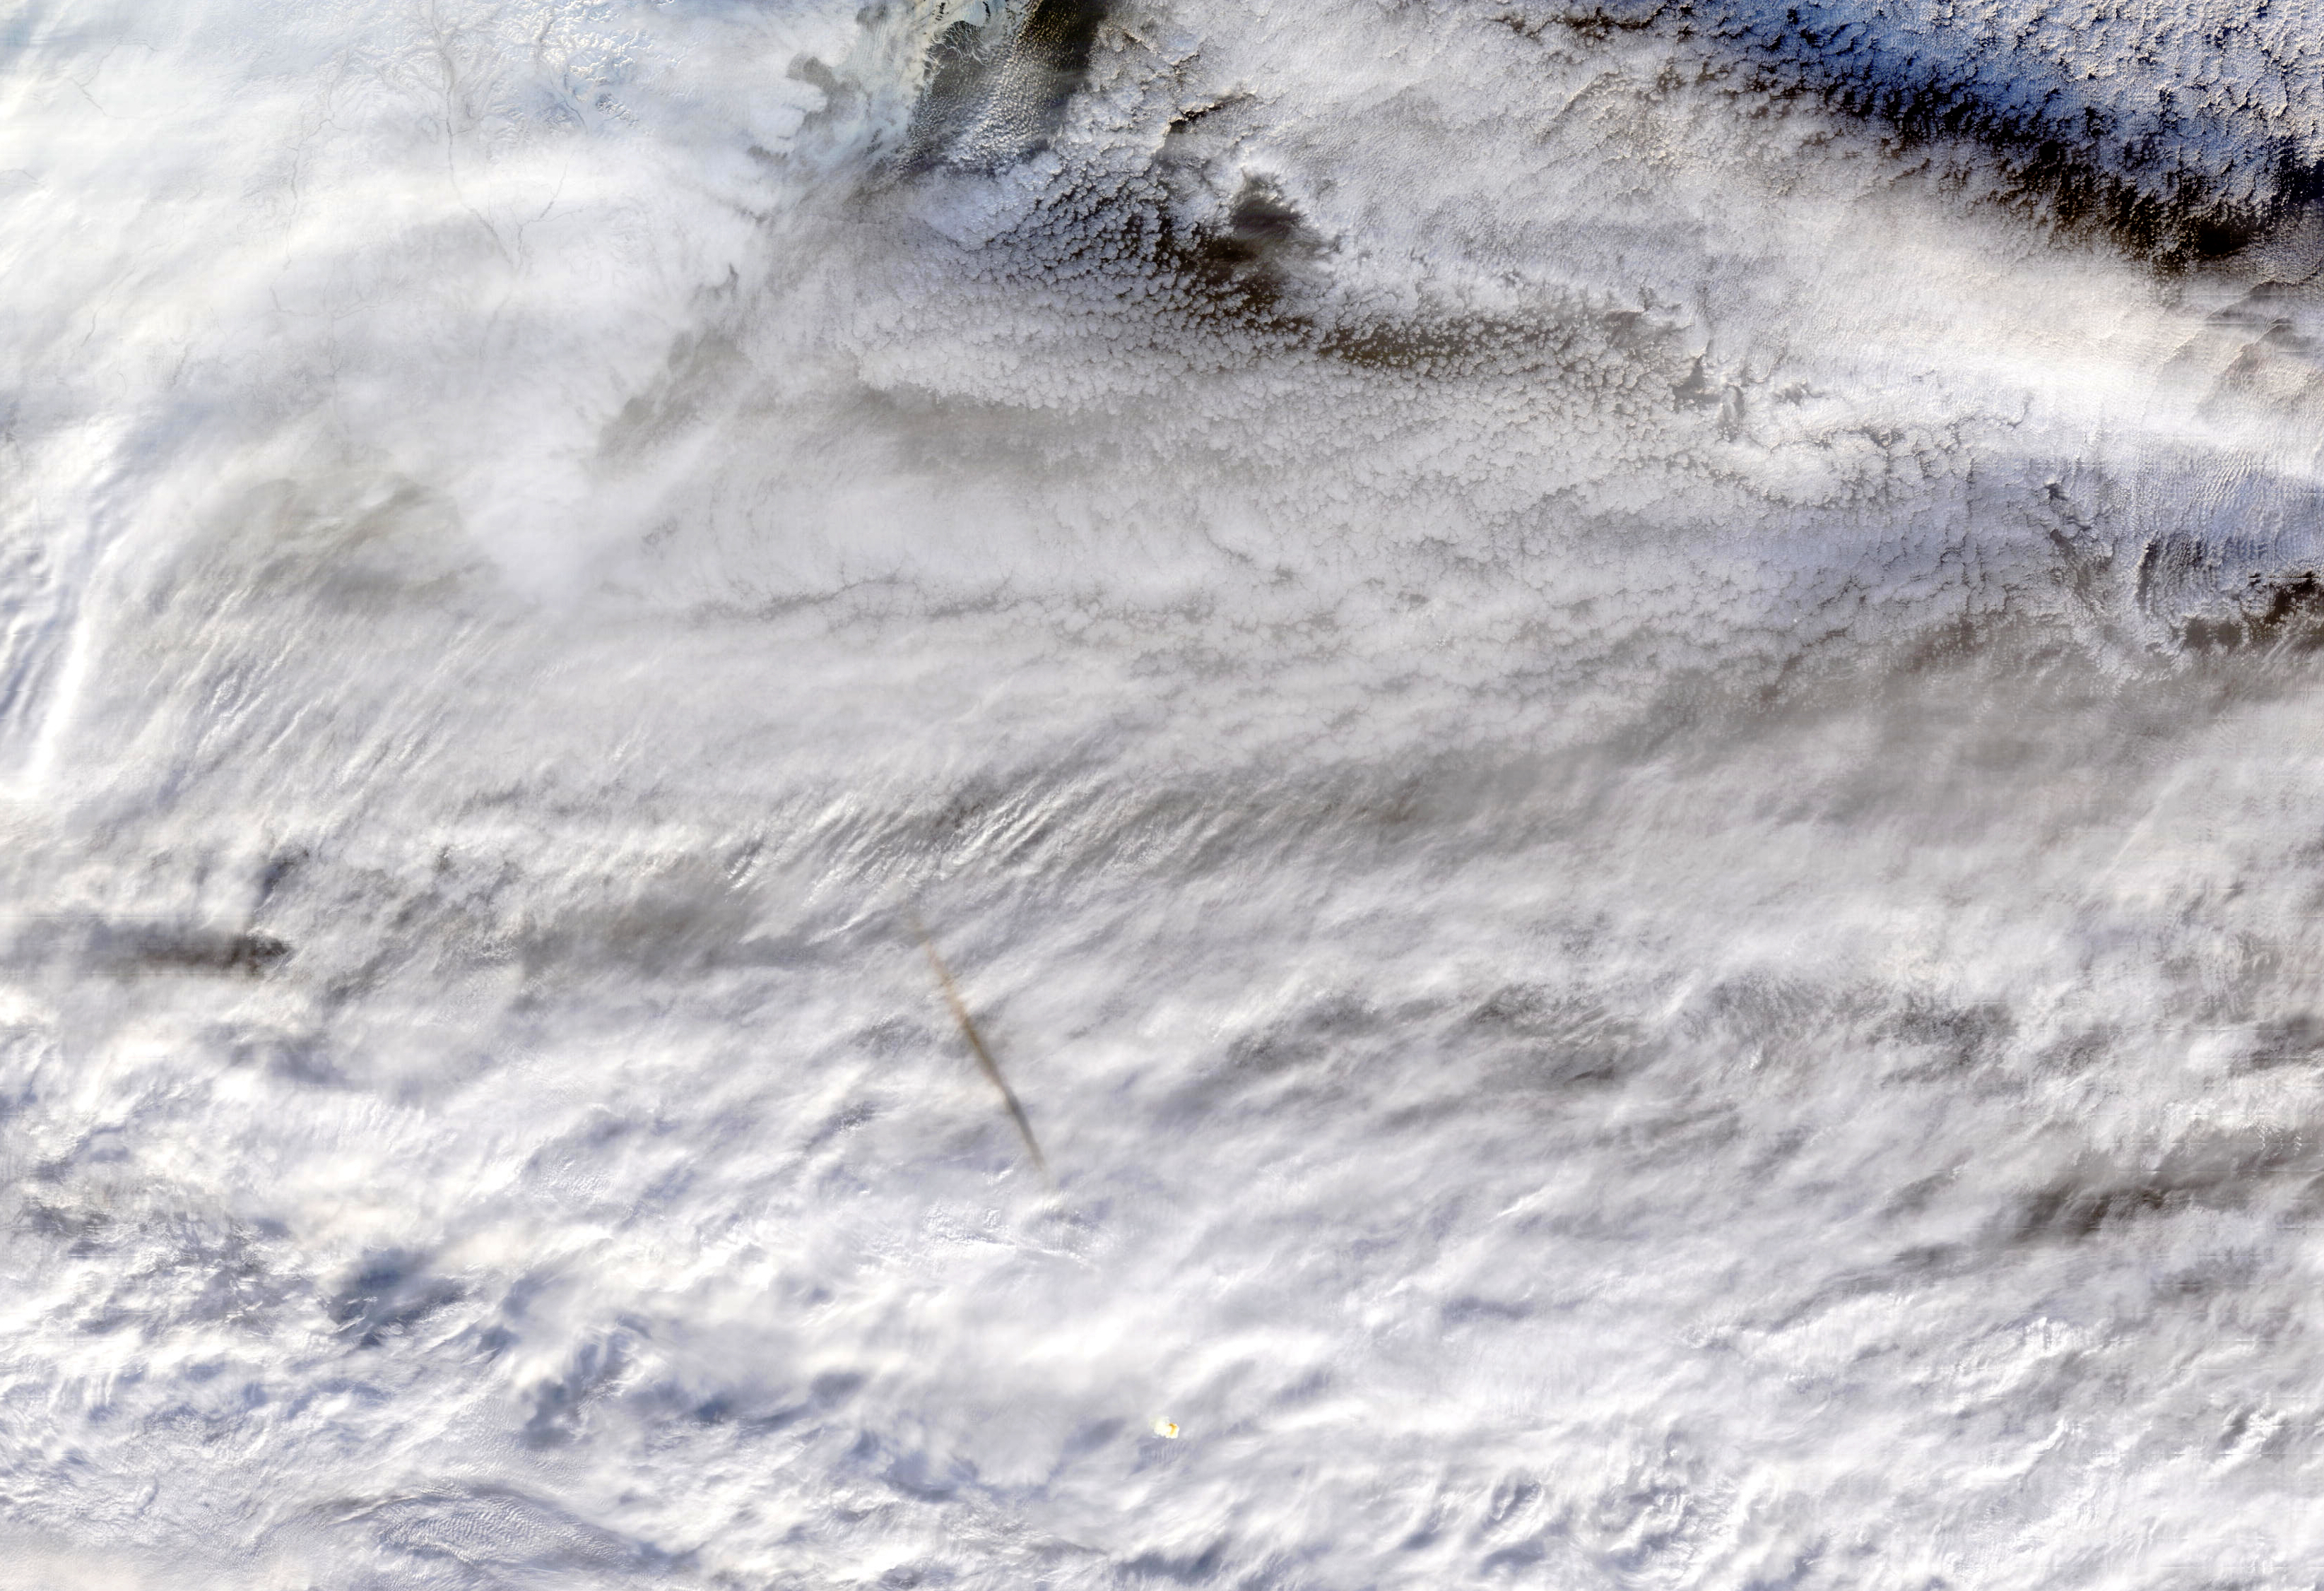

MODIS Images Fireball over Bering Sea

NASA’s Moderate Resolution Imaging SpectroRadiometer (MODIS) instrument, aboard the Terra satellite, captured this true-color image showing the remnants of a meteor’s passage, seen as a dark shadow cast on thick, white clouds on Dec. 18, 2018. MODIS captured the image at 23:50 Coordinated Universal Time (UTC).

The Terra spacecraft was launched in 1999 and is managed by NASA’s Goddard Space Flight Center in Greenbelt, Maryland. The MODIS instrument is managed by NASA’s Goddard Space Flight Center.

Credit: NASA/GSFC